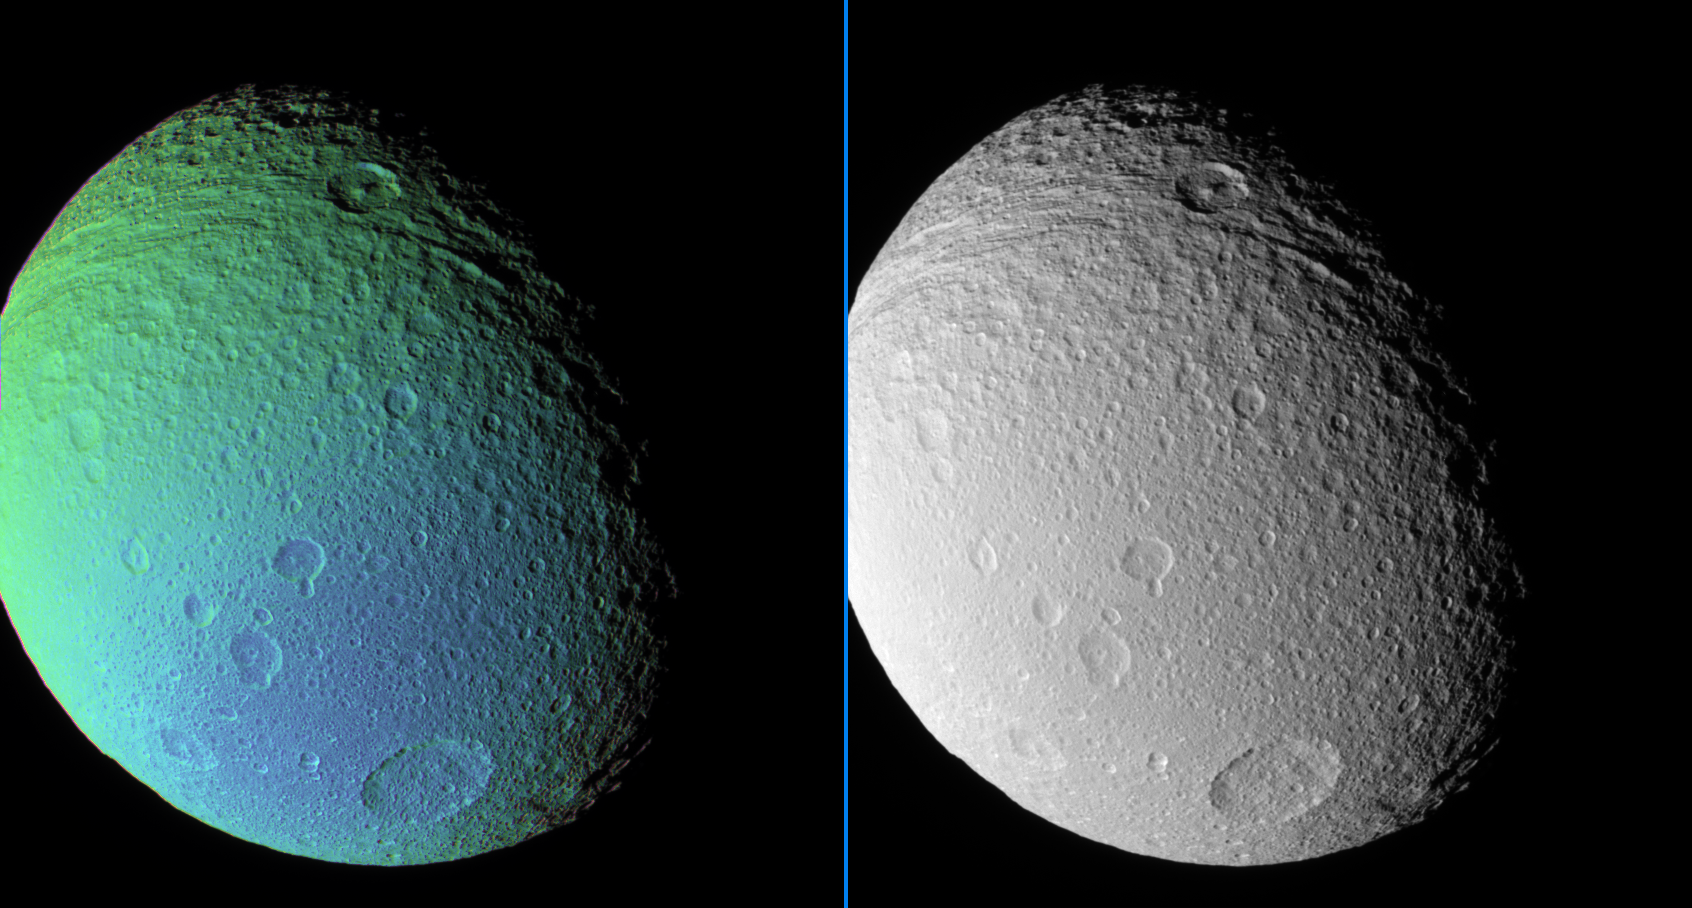

Transition on Tethys

An extreme false-color view of Tethys reveals a surface detail not visible in a monochrome view taken at the same time.

The false-color view shows a color transition from the moon’s Saturn-facing side (at left) to a region its trailing side (at bottom).

Near the top of the images, the central-peaked crater Telemachus lies in the deeply grooved terrain that marks the northern reaches of Ithaca Chasma.

To create the false-color view, ultraviolet, green and infrared images were combined into a single picture that isolates and maps regional color differences. This “color map” was then superposed over a clear-filter image that preserves the relative brightness across the body.

The combination of color map and brightness image shows how colors vary across Tethys’ surface. The origin of the color differences is not yet understood, but may be caused by subtle differences in the surface composition or the sizes of grains making up the icy surface material.

The monochrome image was taken using a clear filter.

North on Tethys (1,071 kilometers, or 665 miles across) is up and rotated 36 degrees to the right.

The images used to create this view were acquired using the Cassini spacecraft narrow-angle camera on Sept. 9, 2006 at a distance of approximately 221,000 kilometers (137,000 miles) from Tethys and at a Sun-Tethys-spacecraft, or phase, angle of 52 degrees. Image scale is 1 kilometer (4,332 feet) per pixel.

The Cassini-Huygens mission is a cooperative project of NASA, the European Space Agency and the Italian Space Agency. The Jet Propulsion Laboratory, a division of the California Institute of Technology in Pasadena, manages the mission for NASA’s Science Mission Directorate, Washington, D.C. The Cassini orbiter and its two onboard cameras were designed, developed and assembled at JPL. The imaging operations center is based at the Space Science Institute in Boulder, Colo.

Credit: NASA/JPL/Space Science Institute